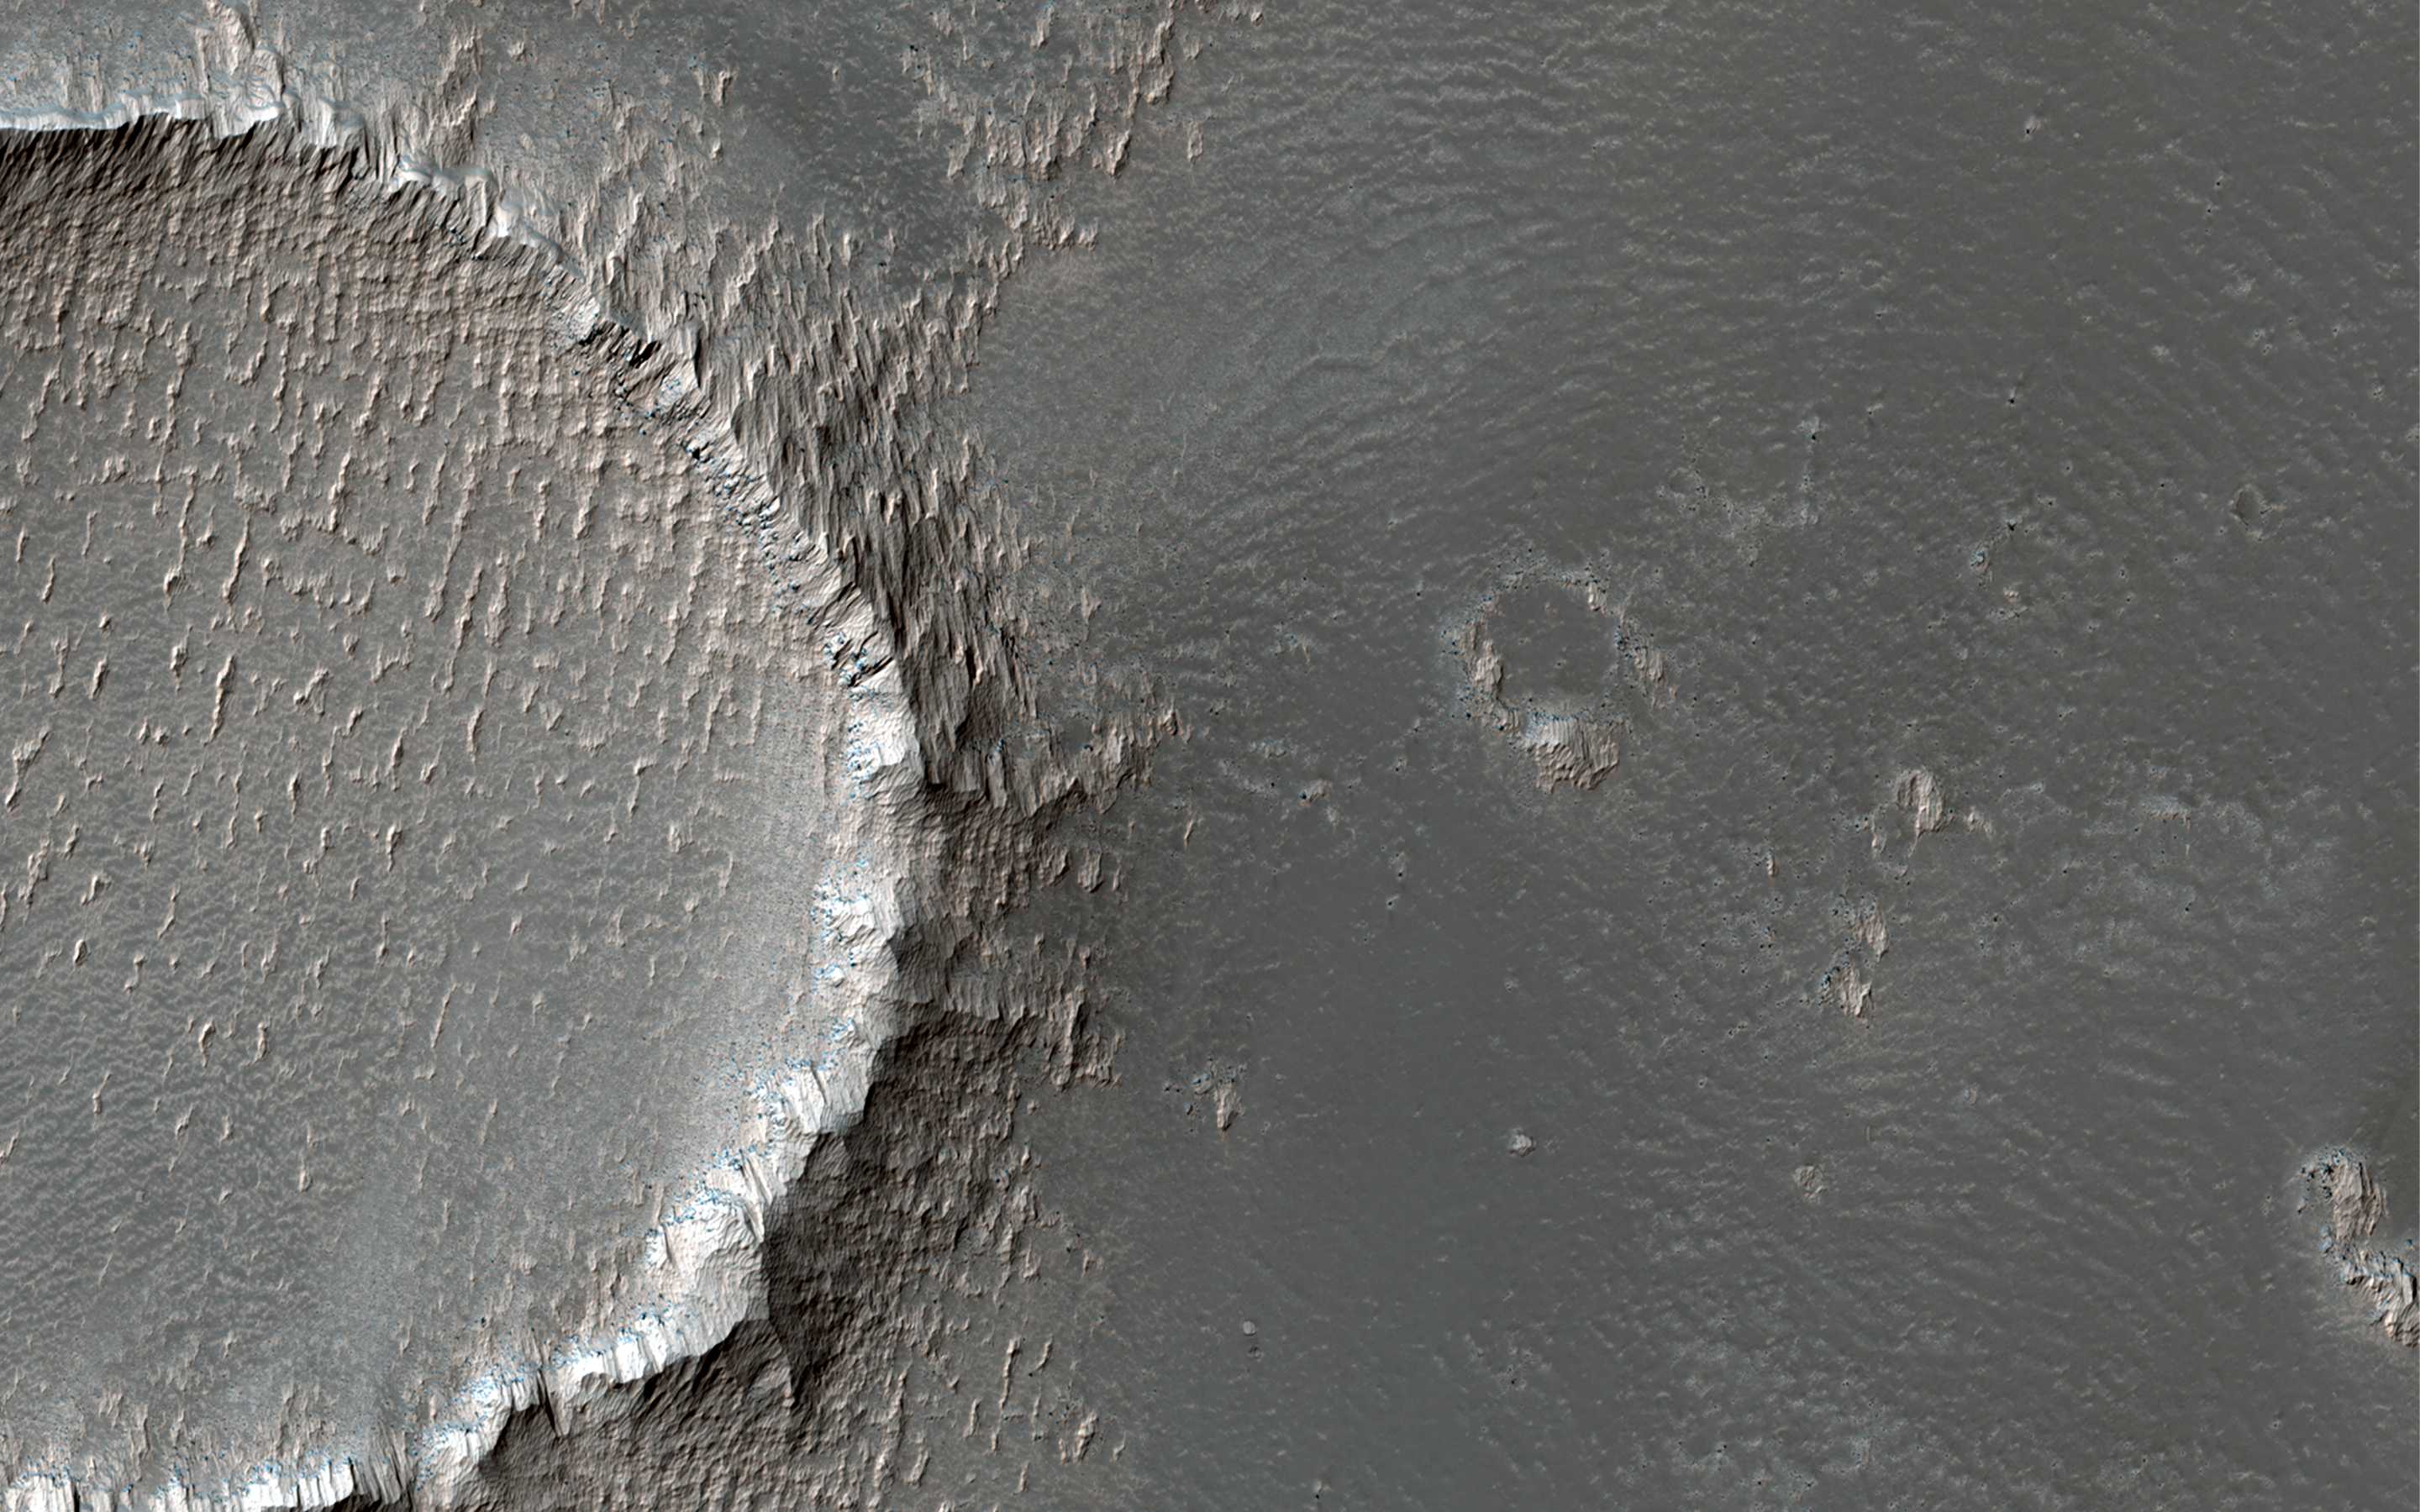

Sculpted Surfaces on the Slopes of Arsia Mons

This image is located on the southeastern flank of a volcano on Mars called Arsia Mons. On the eastern side of the image, the lobate margin of an old lava flow is visible among brighter tones.

The upstanding rims of several degraded impact craters are also visible. In the detailed cutout, we can see that the bright tones are erosion resistant outcrops, likely from dust that has accumulated and been sculpted by the wind. (The small crater on the left of the cutout is 70 meters across.)

Arsia Mons is a shield volcano with a relatively low slope and a massive caldera at its summit.

The map is projected here at a scale of 25 centimeters (9.8 inches) per pixel. (The original image scale is 25.2 centimeters [9.9 inches] per pixel [with 1 x 1 binning]; objects on the order of 76 centimeters [29.9 inches] across are resolved.) North is up.

The University of Arizona, in Tucson, operates HiRISE, which was built by Ball Aerospace & Technologies Corp., in Boulder, Colorado. NASA’s Jet Propulsion Laboratory, a division of Caltech in Pasadena, California, manages the Mars Reconnaissance Orbiter Project for NASA’s Science Mission Directorate, Washington.

Credit: NASA/JPL-Caltech/University of Arizona